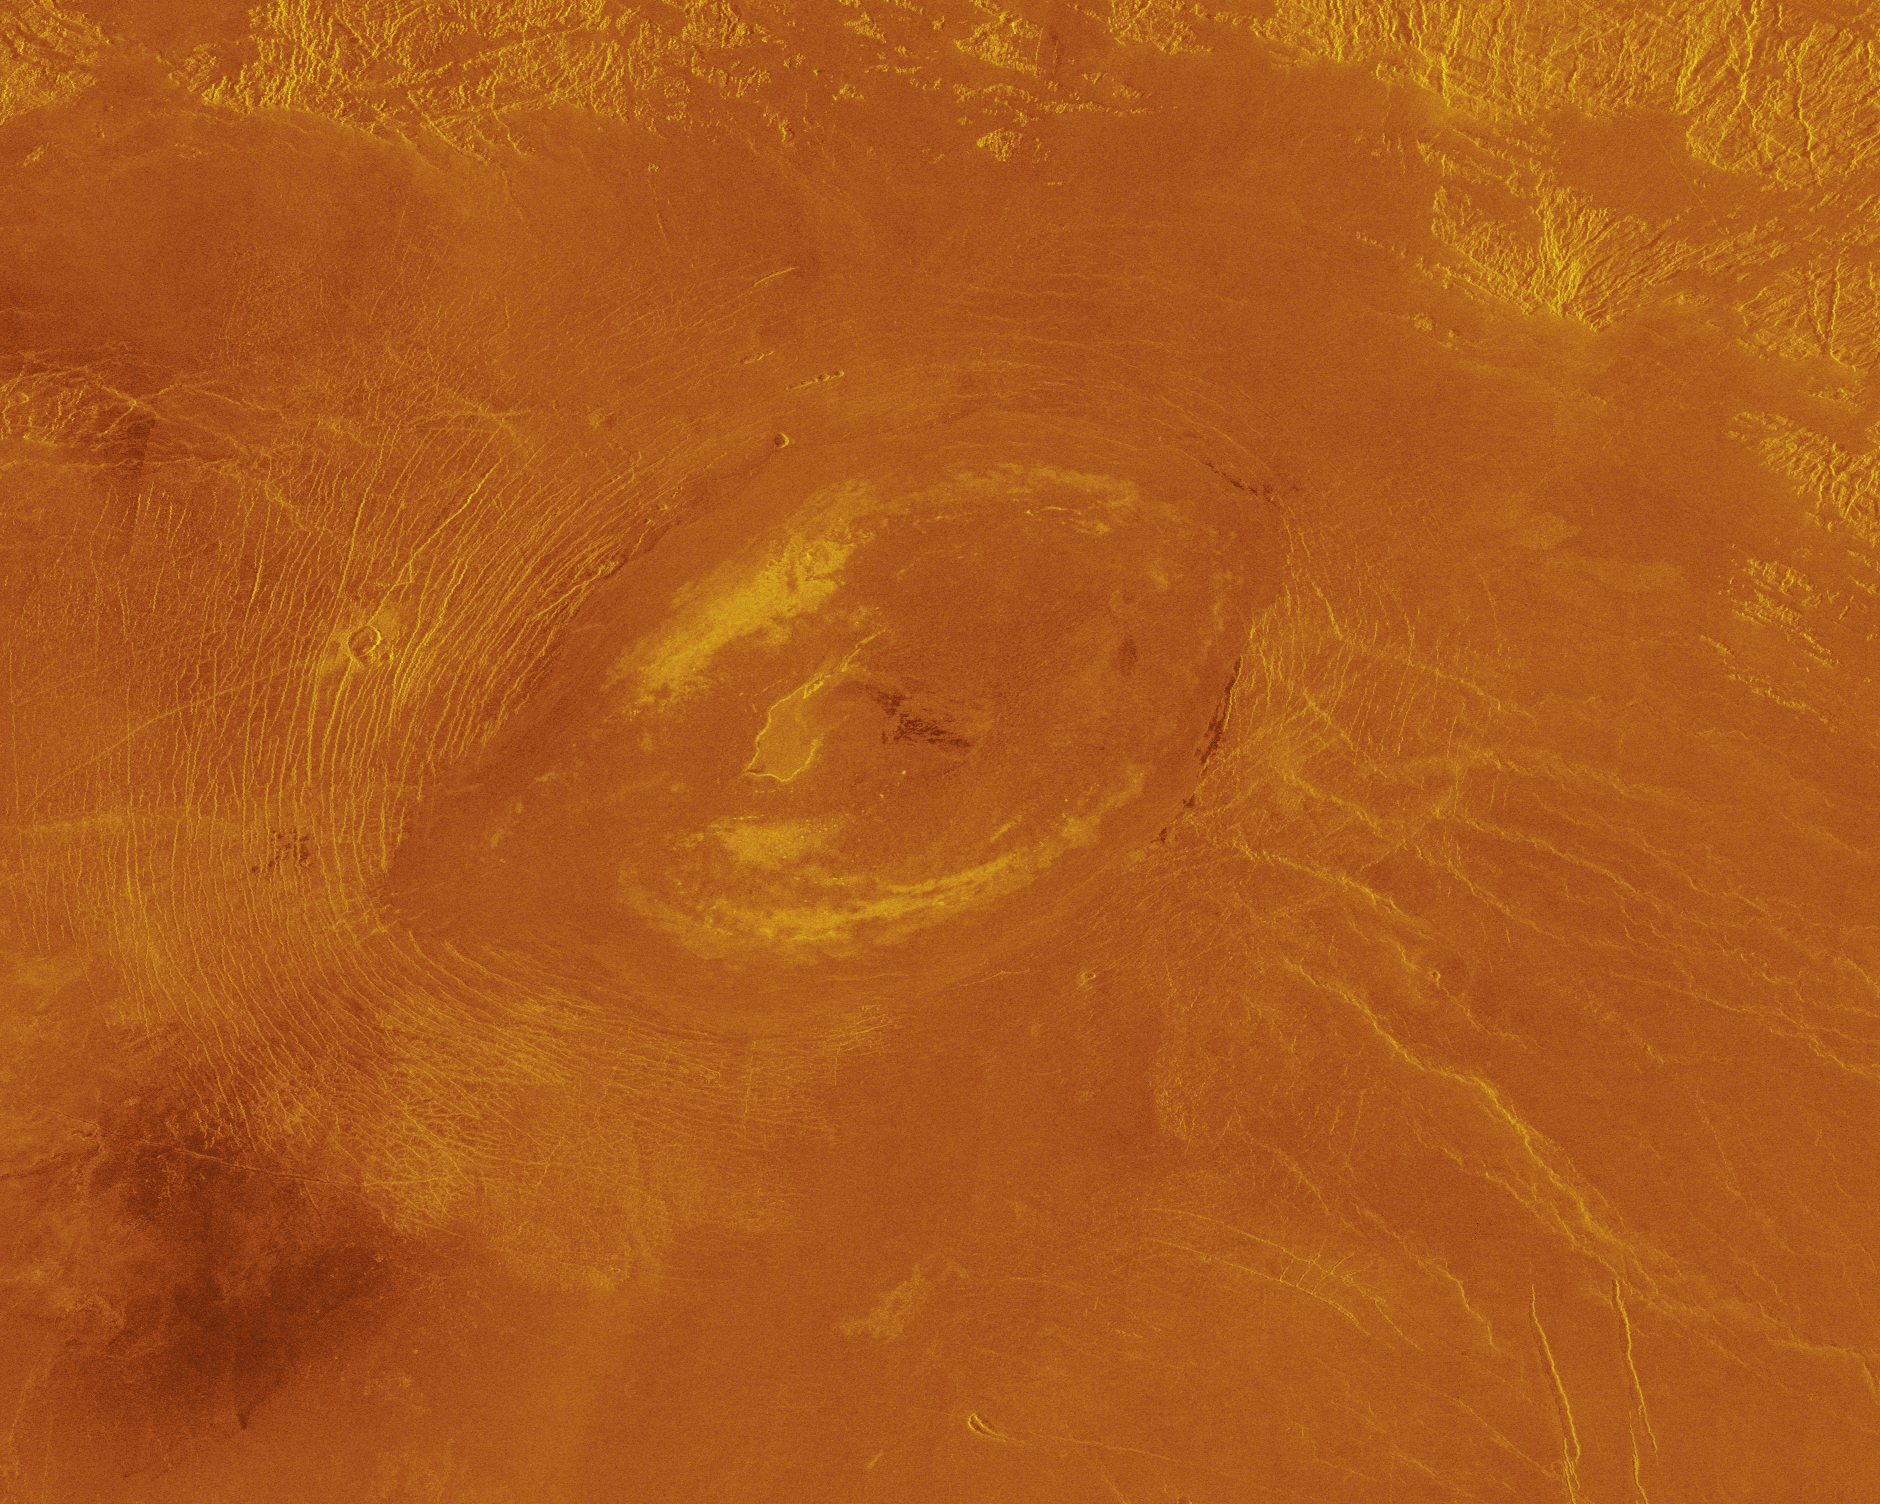

Venus – False Color of Sacajawea Petera

This Magellan image reveals Sacajawea Patera, a large, elongate caldera located in western Ishtar Terra on the smooth plateau of Lakshmi Planum. The image is centered at 64.5 degrees north latitude and 337 degrees east longitude. It is approximately 420 kilometers (252 miles) wide at the base. Sacajawea is a depression approximately 1.2 km (0.6 1.2 miles) deep and 120 by 215 km (74 by 133 miles) in diameter; it is elongate in a southwest northeast direction. The depression is bounded by a zone of circumferential curvilinear structures interpreted to be graben and fault scarps. These structures are space 0.5 to 4 km (0.3 to 2.5 miles) apart, are 0.6 to 4 km (0.4 to 2.5 miles) in width and up to 100 km (62 miles) in length. Extending up to 140 km (87 miles) in length from the southeast of the patera is a system of linear structures thought to represent a flanking rift zone along which the lateral injection and eruption of magma may have occurred. A shield edifice 12 km (7 miles) in diameter with a prominent central pit lies along the trend of one of these features. The impact crater Zlata, approximately 6 km (4 miles) in diameter is located within the zone of graben to the northwest of the patera. Few flow features are observed in association with Sacajawea, possibly due to age and state of degradation of the flows. Mottled bright deposits 4 to 20 km (2.5 to 12 miles) in width are located near the periphery and in the center of the patera floor within local topographic lows. Diffuse patches of dark material approximately 40 km (25 miles) in width are observed southwest of the patera, superimposed on portions of the surrounding graben. The formation of Sacajawea is thought to be related to the drainage and collapse of a large magma chamber. Gravitational relaxation may have caused the resultant caldera to sag, producing the numerous faults and graben that circumscribe the patera. Regions of complex, highly deformed tessera like terrain are located north and east of the patera and are seen in the upper portion of the image. Color has been added to this image to simulate the appearance of the Venus surface.

Credit: NASA/JPL